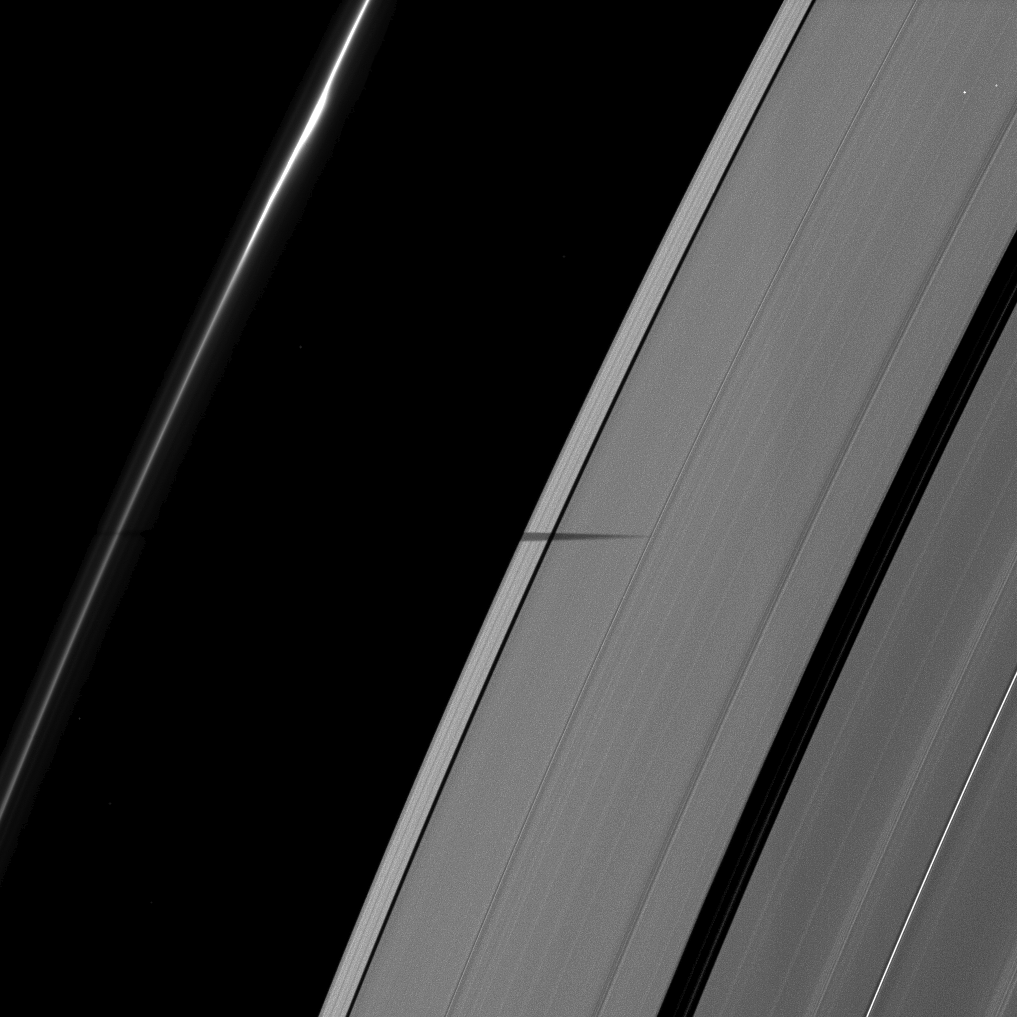

Epimetheus’ Shadow

The shadow of the moon Epimetheus is cast onto Saturn’s rings, striking the outer-most part of the A ring and only just nipping the F ring.

Epimetheus (113 kilometers, or 70 miles across) is not shown. Bright specks in the image are background stars.

The novel illumination geometry created as Saturn approaches its August 2009 equinox allows moons orbiting in or near the plane of Saturn’s equatorial rings to cast shadows onto the rings. These scenes are possible only during the few months before and after Saturn’s equinox which occurs only once in about 15 Earth years. To learn more about this special time and to see movies of moons’ shadows moving across the rings, see PIA11651 and PIA11660.

This view looks toward the unilluminated side of the rings from about 59 degrees above the ringplane. The image was taken in visible light with the Cassini spacecraft narrow-angle camera on May 30, 2009. The view was obtained at a distance of approximately 1.6 million kilometers (994,000 miles) from Saturn and at a Sun-Saturn-spacecraft, or phase, angle of 77 degrees. Image scale is 9 kilometers (6 miles) per pixel.

The Cassini-Huygens mission is a cooperative project of NASA, the European Space Agency and the Italian Space Agency. The Jet Propulsion Laboratory, a division of the California Institute of Technology in Pasadena, manages the mission for NASA’s Science Mission Directorate, Washington, D.C. The Cassini orbiter and its two onboard cameras were designed, developed and assembled at JPL. The imaging operations center is based at the Space Science Institute in Boulder, Colo.

Credit: NASA/JPL/Space Science Institute